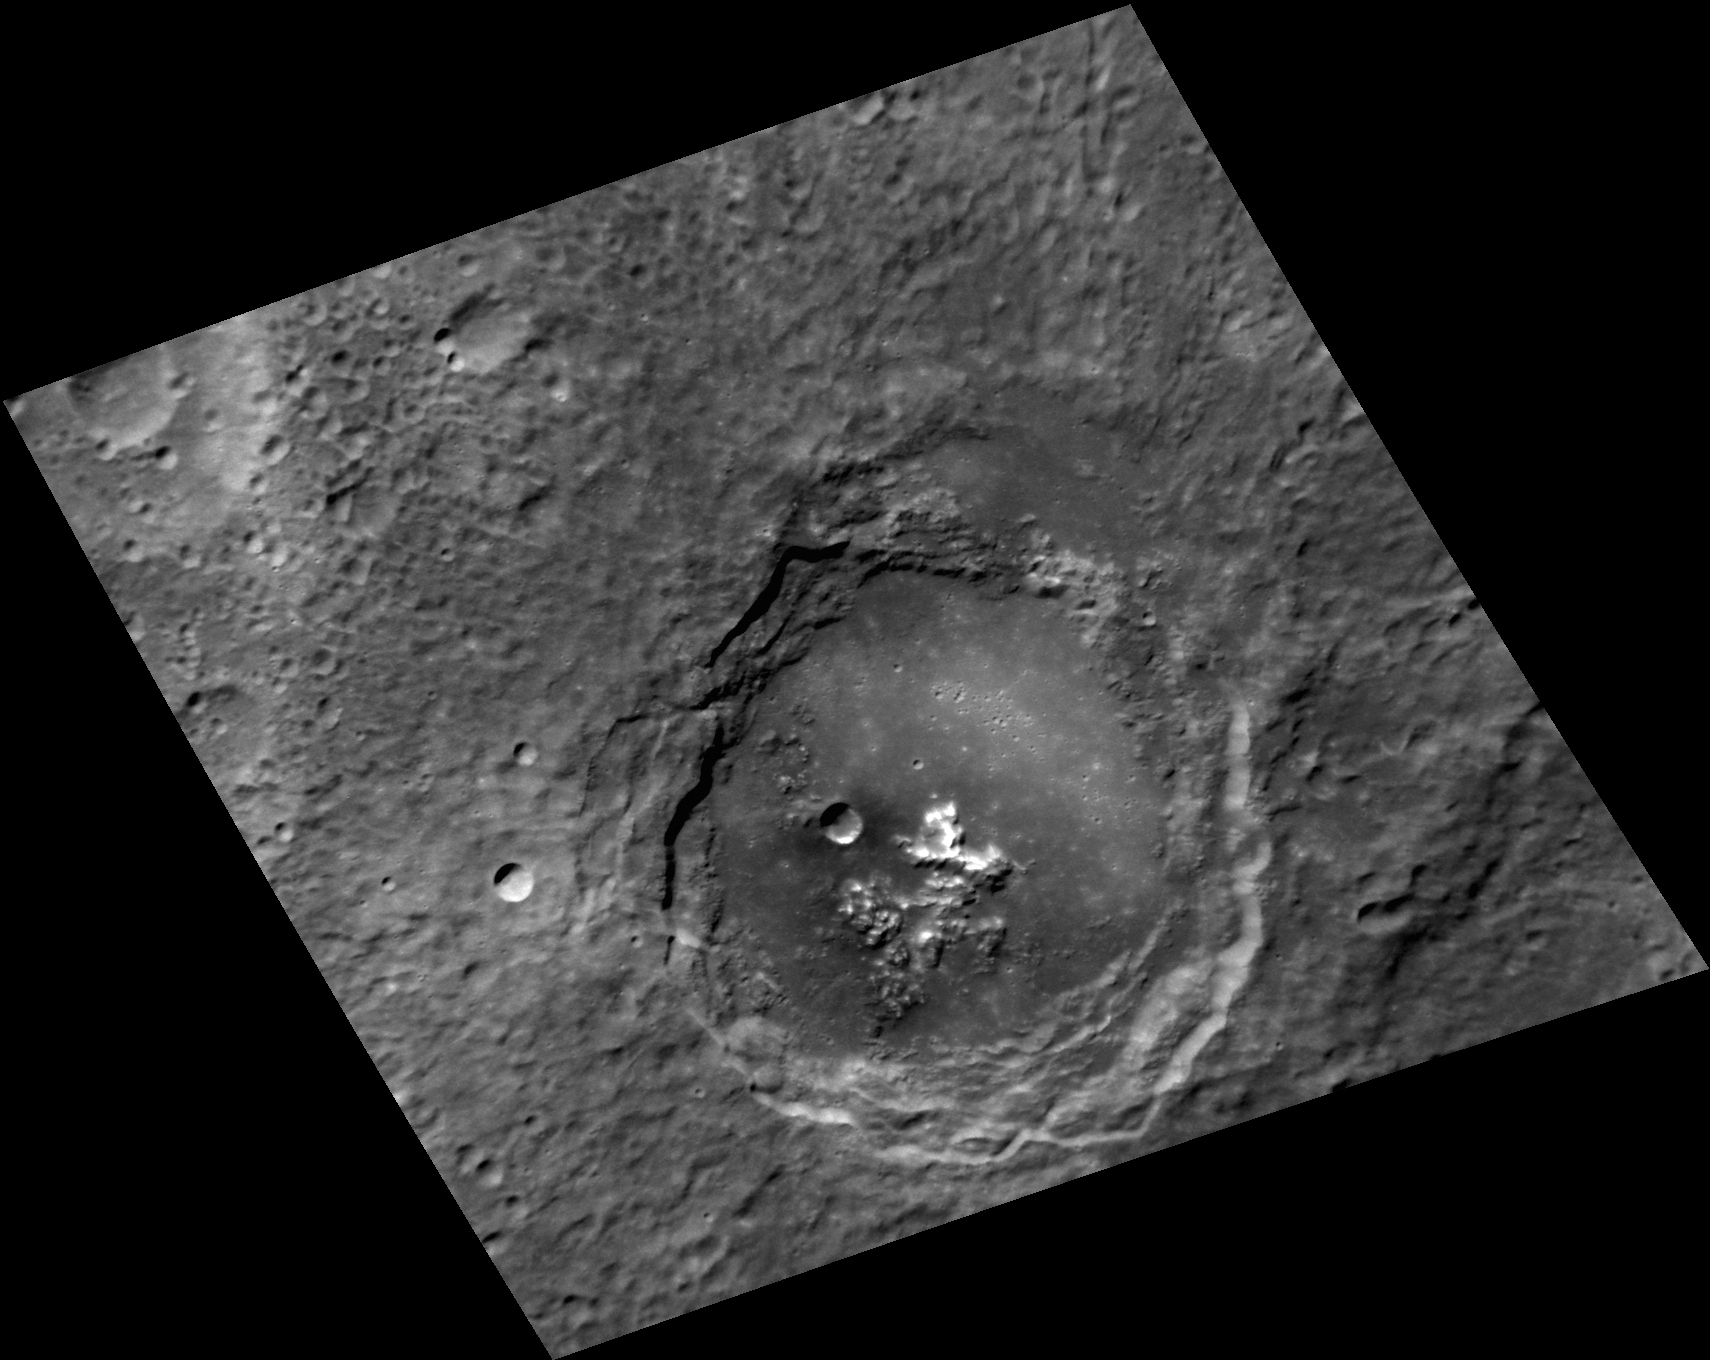

Off-Central Peaks

The central peaks of Sibelius crater are not actually so central, but instead are offset to the southwestern side of the crater. The smooth, flat surfaces surrounding the peaks are composed of solidified impact melt, which pooled in the crater floor and outside the rim but is concentrated to the northeast. These observations suggest that the impactor that formed Sibelius came at an oblique angle from the southwest, with central peaks offset up-range and melt splashing out of the crater down-range. The crater is still largely circular, as only the very shallowest impact angles result in oblique craters such as Hovnatanian. North is up in this image.

This image was acquired as a high-resolution targeted observation. Targeted observations are images of a small area on Mercury’s surface at resolutions much higher than the 200-meter/pixel morphology base map. It is not possible to cover all of Mercury’s surface at this high resolution, but typically several areas of high scientific interest are imaged in this mode each week.

Date acquired: December 05, 2012
Image Mission Elapsed Time (MET): 263234346
Image ID: 3085867
Instrument: Narrow Angle Camera (NAC) of the Mercury Dual Imaging System (MDIS)
Center Latitude: -48.83°
Center Longitude: 213.9° E
Resolution: 155 meters/pixel
Scale: Sibelius crater is 92 km (57 mi.) in diameter
Incidence Angle: 60.3°
Emission Angle: 35.9°
Phase Angle: 32.8°

The MESSENGER spacecraft is the first ever to orbit the planet Mercury, and the spacecraft’s seven scientific instruments and radio science investigation are unraveling the history and evolution of the Solar System’s innermost planet. Visit the Why Mercury? section of this website to learn more about the key science questions that the MESSENGER mission is addressing. During the one-year primary mission, MDIS acquired 88,746 images and extensive other data sets. MESSENGER is now in a year-long extended mission, during which plans call for the acquisition of more than 80,000 additional images to support MESSENGER’s science goals.

For information regarding the use of images, see the MESSENGER image use policy.

Credit: NASA/Johns Hopkins University Applied Physics Laboratory/Carnegie Institution of Washington